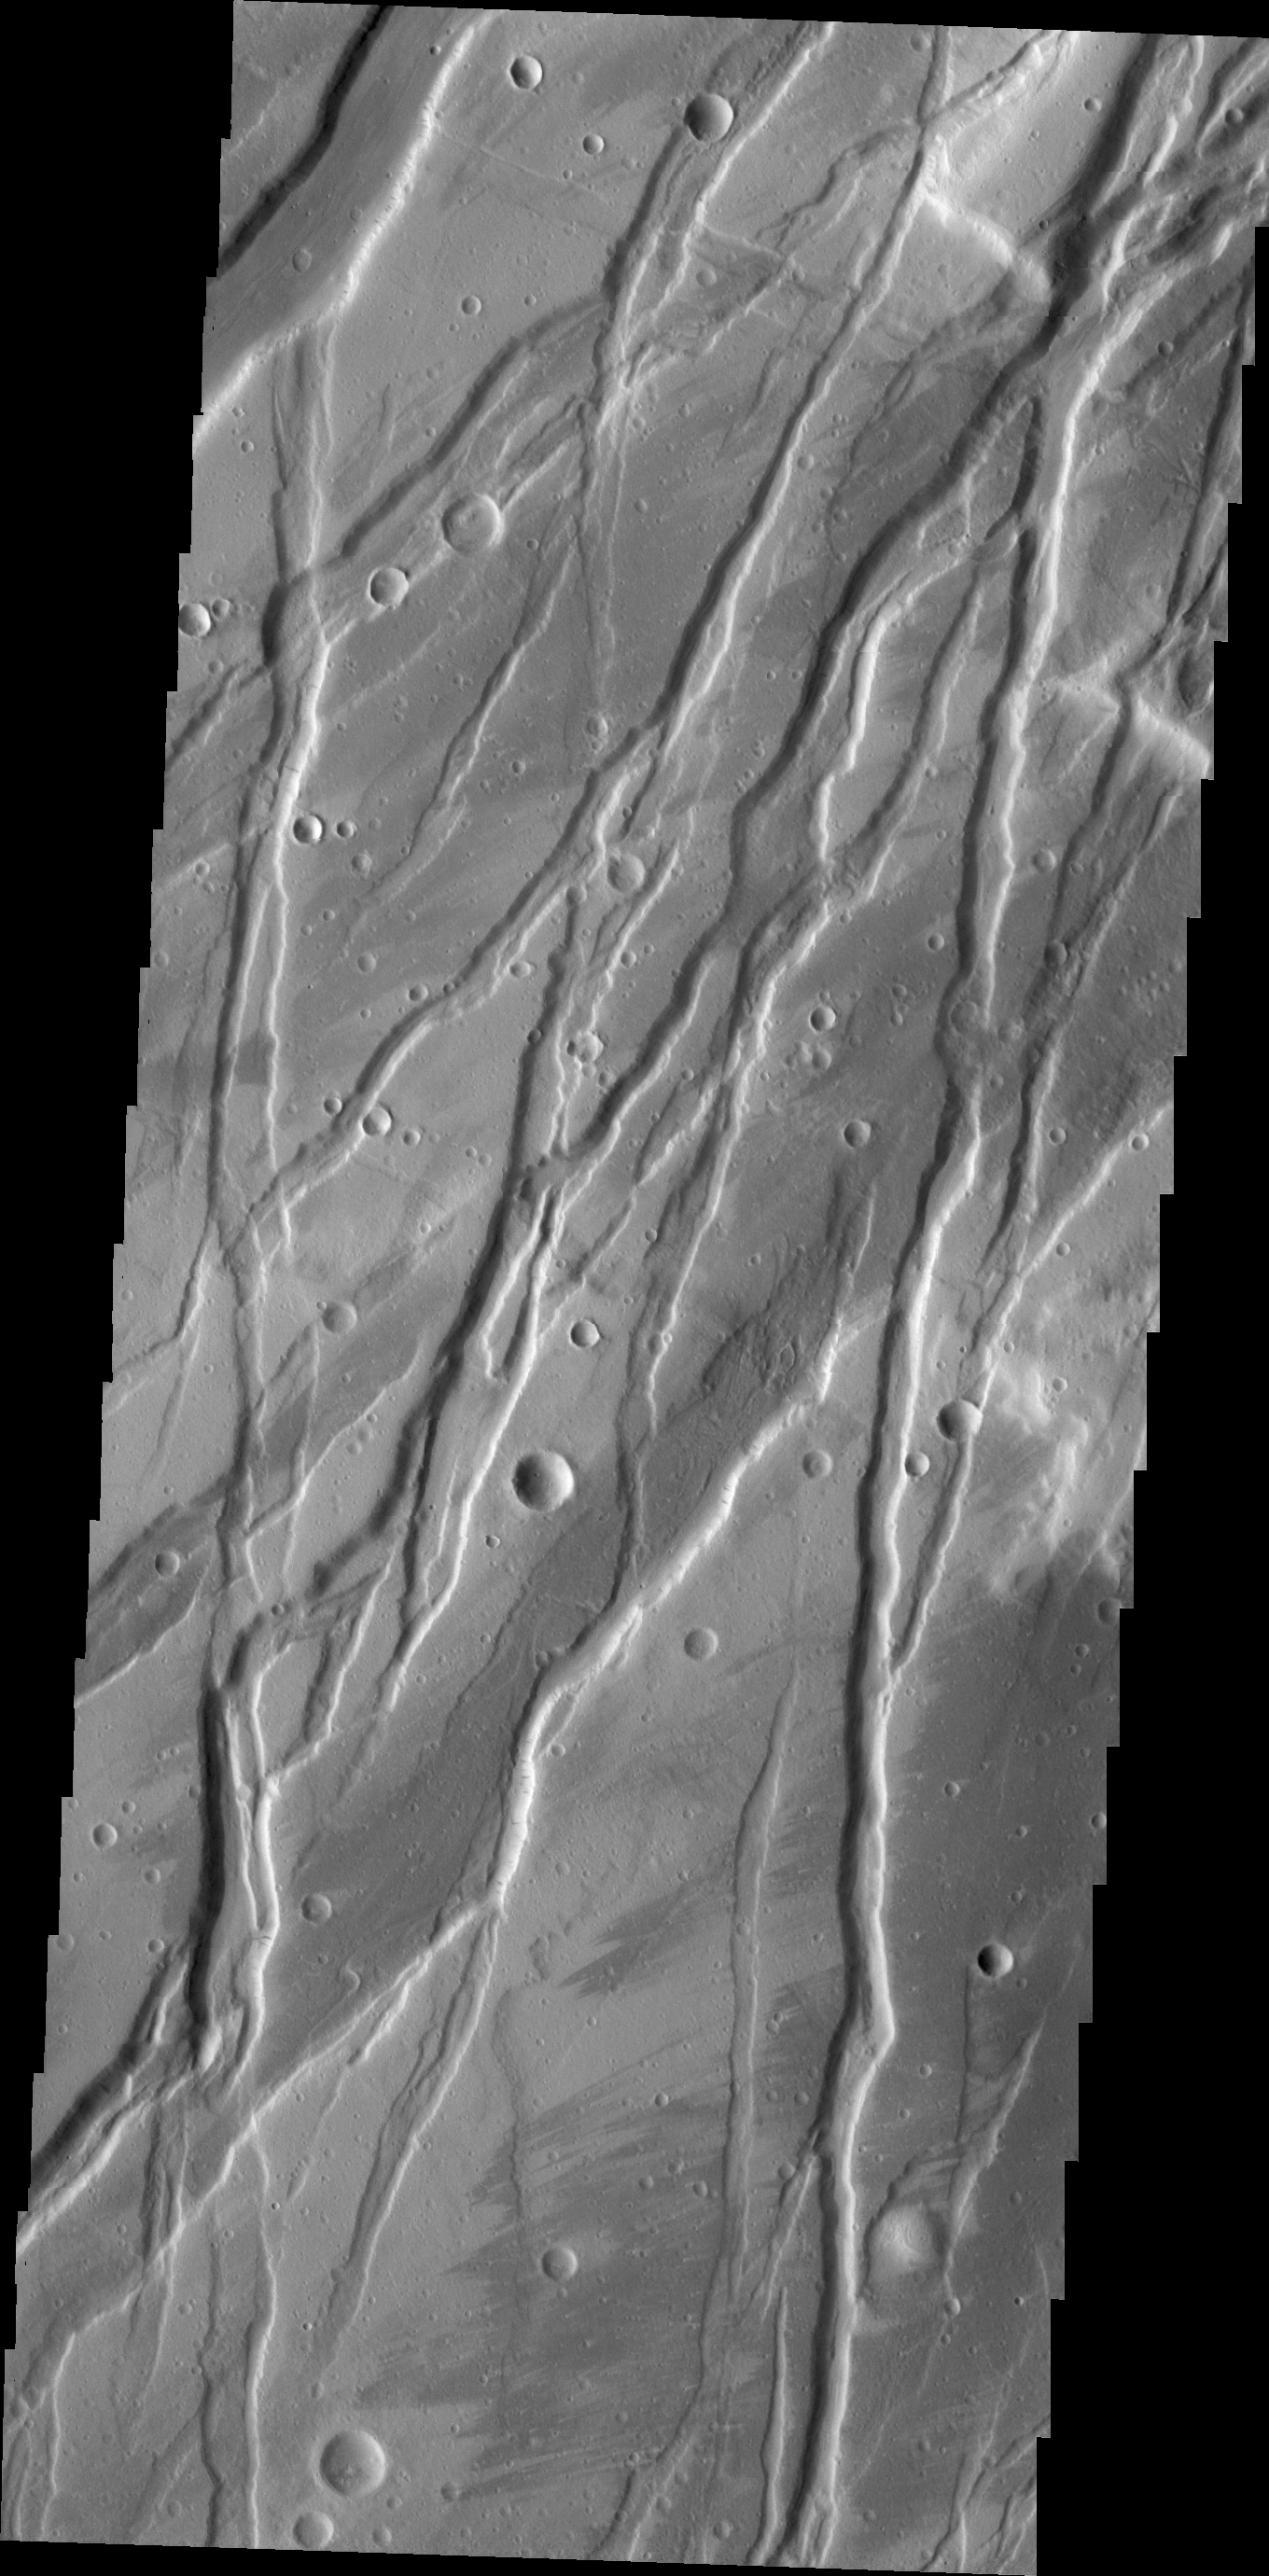

Tempe Fossae

Today’s VIS image shows a portion of Tempe Fossae, a region of parallel to subparallel paired fractures called graben.

Credit: NASA/JPL/ASU